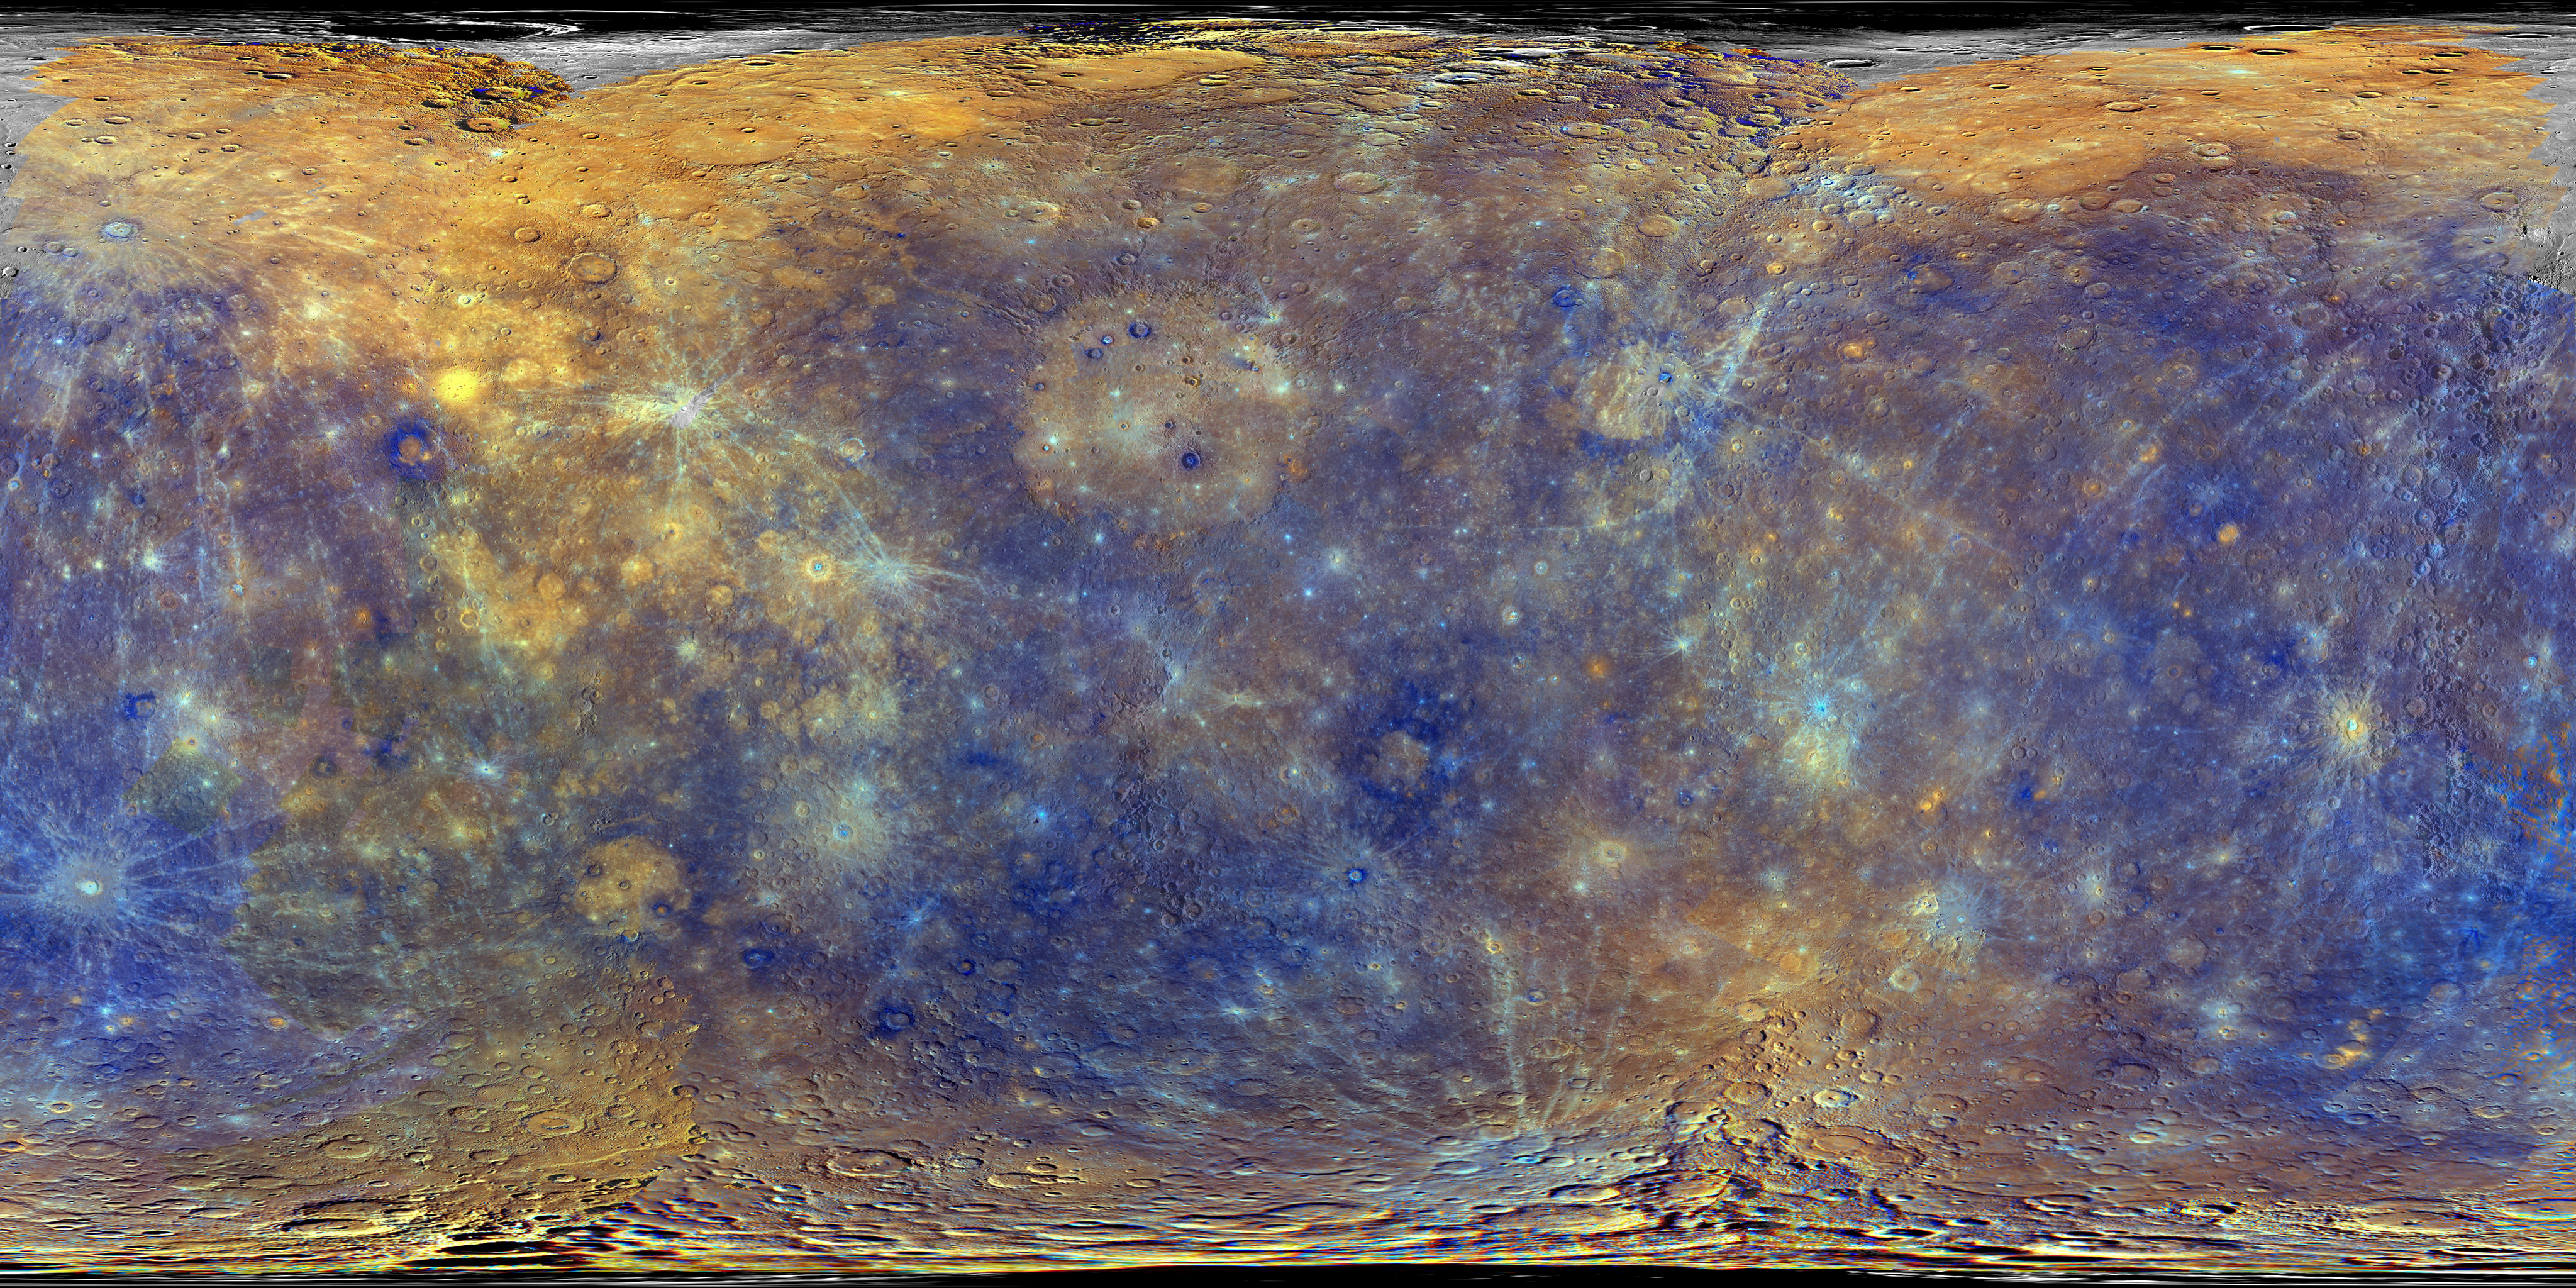

Enhanced Color Mercury Map

This colorful view of Mercury is similar to that used to generate this movie [23MB, 6.5MB] of Mercury as a spinning globe, and these two individual views (centered at 140°E and 320°E) of the innermost planet. The enhanced color view is overlaid on the global monochrome base map, which is available for download here.

The enhanced color was produced by using images from the color base map imaging campaign during MESSENGER’s primary mission. These colors are not what Mercury would look like to the human eye, but rather the colors enhance the chemical, mineralogical, and physical differences between the rocks that make up Mercury’s surface. This specific color combination places the second principal component in the red channel, the first principal component in the green channel, and the ratio of the 430 nm/1000 nm filters in the blue channel.

Instrument: Wide Angle Camera (WAC) of the Mercury Dual Imaging System (MDIS)
Center Latitude: 0°
Center Longitude: 180° E
Map Projection: Simple cylindrical projection
Resolution: 3.74 km/pixel
Scale: Mercury’s diameter is 4880 kilometers (3030 miles)

The MESSENGER spacecraft is the first ever to orbit the planet Mercury, and the spacecraft’s seven scientific instruments and radio science investigation are unraveling the history and evolution of the Solar System’s innermost planet. MESSENGER acquired over 150,000 images and extensive other data sets. MESSENGER is capable of continuing orbital operations until early 2015.

For information regarding the use of images, see the MESSENGER image use policy.

Credit: NASA/Johns Hopkins University Applied Physics Laboratory/Carnegie Institution of Washington